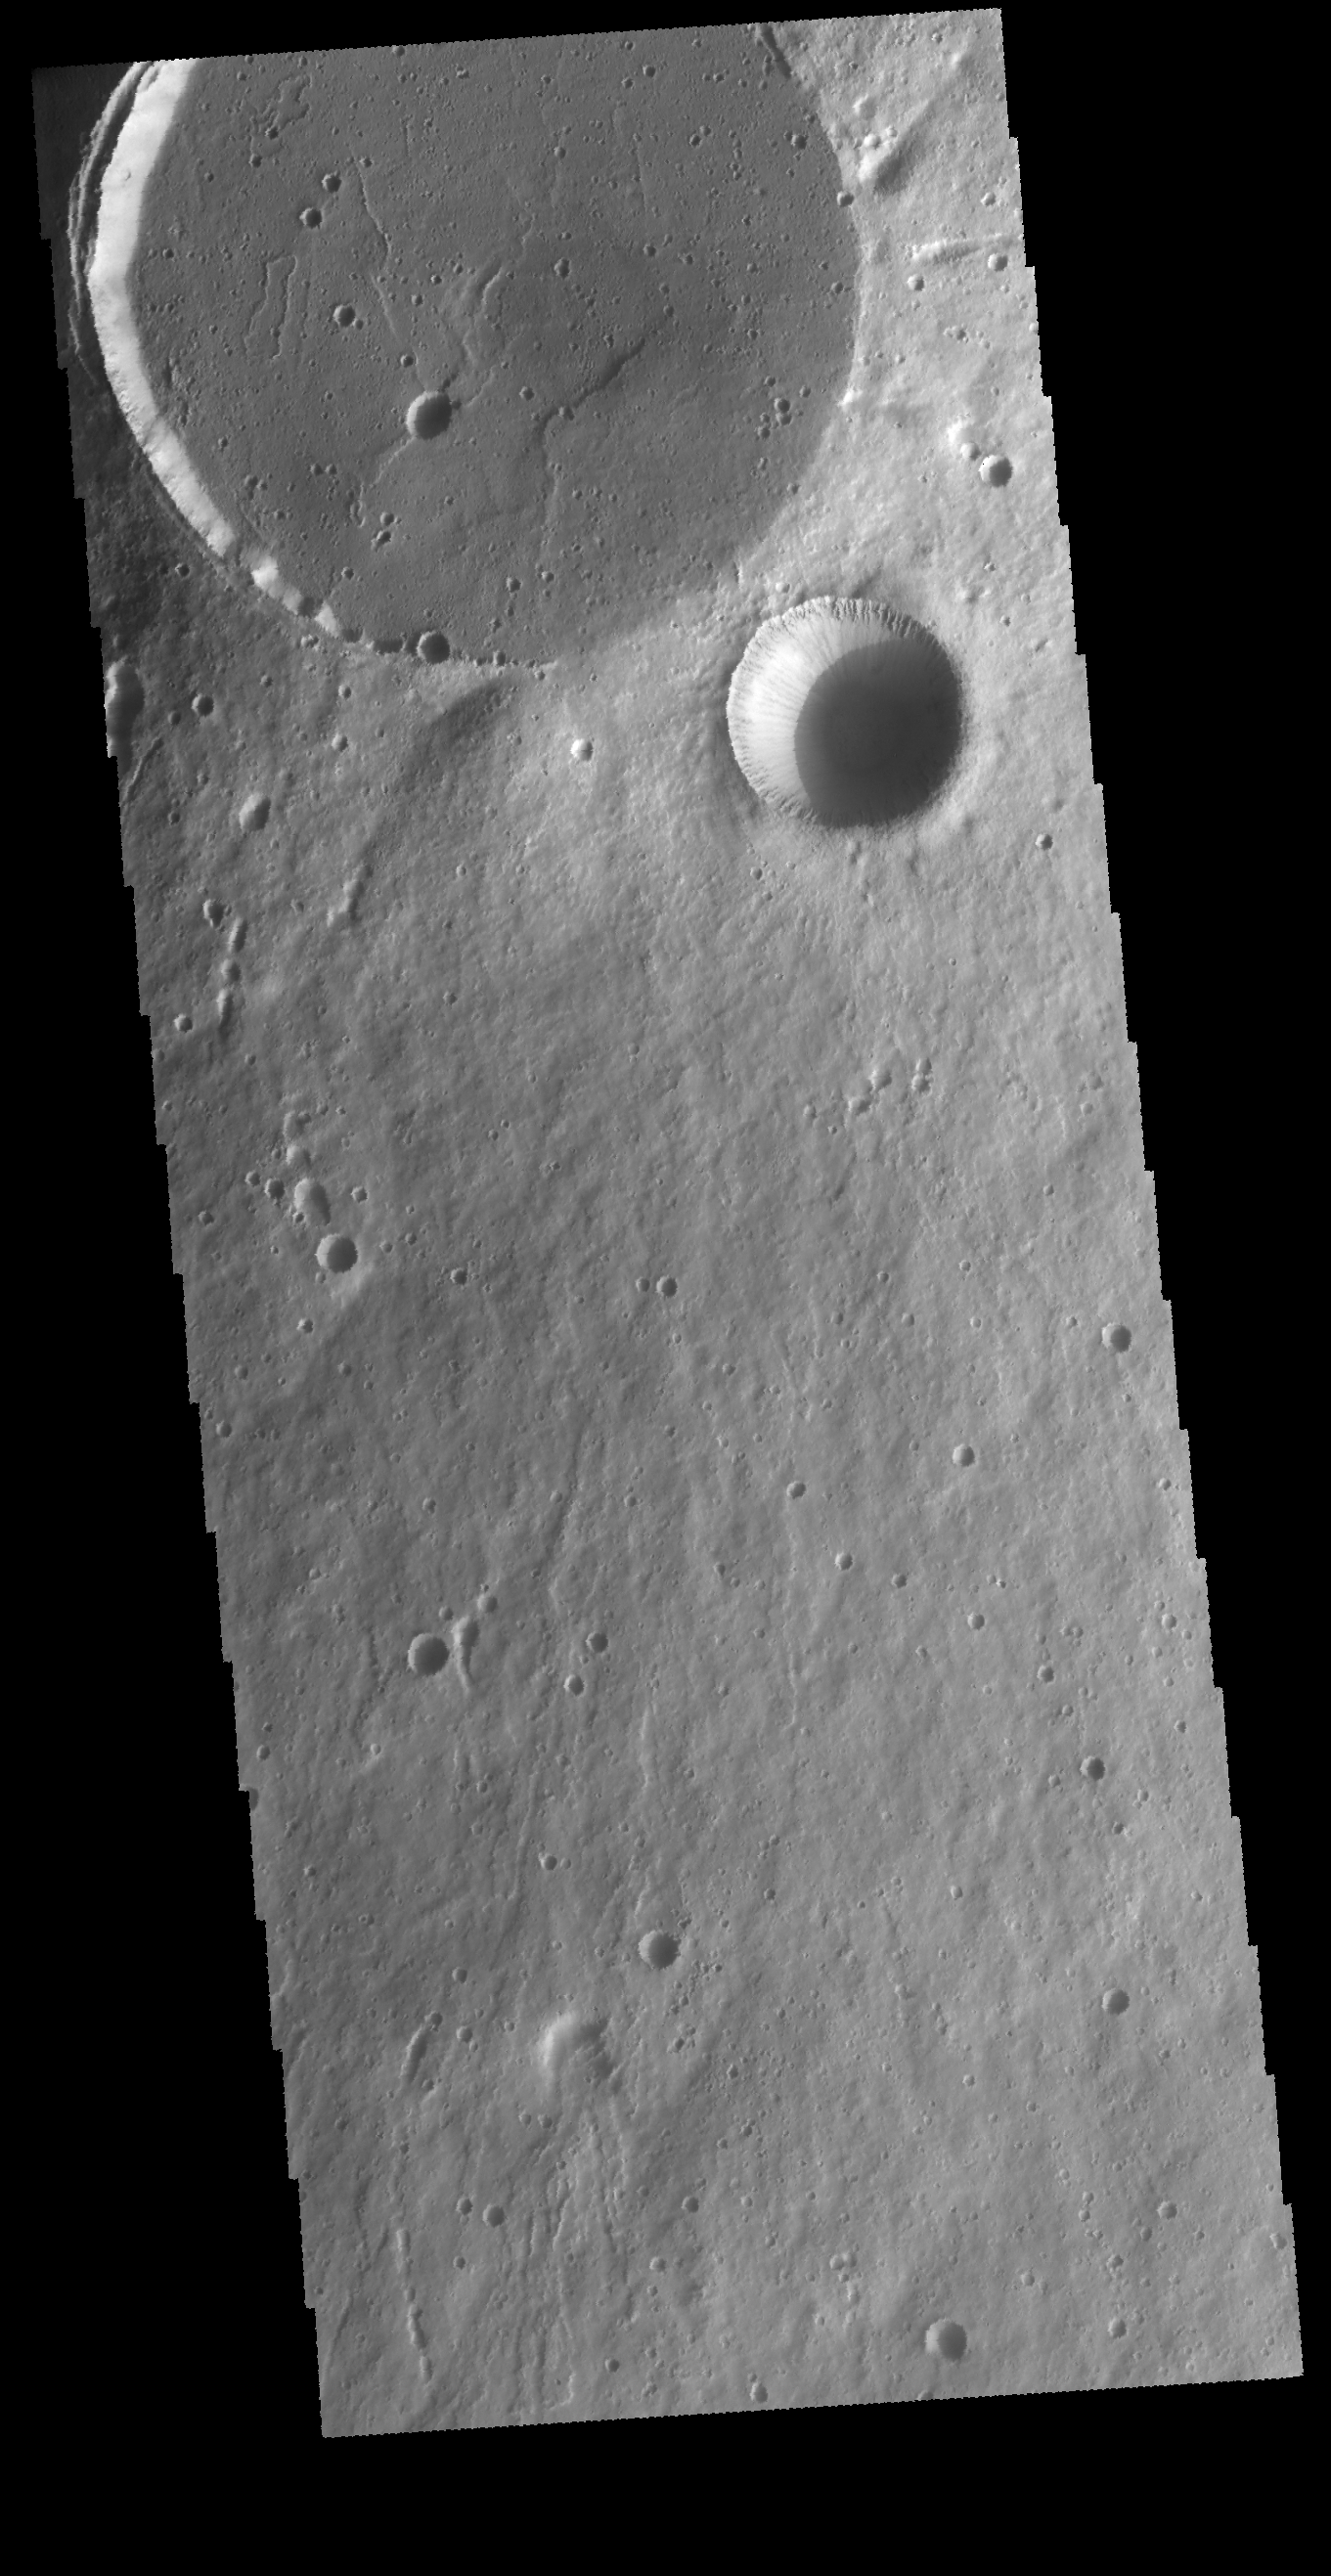

Crater and Caldera

This VIS image shows two circular features. The flat floored feature at the top of the image is the summit caldera of Elysium Mons and was formed by volcanic activity. The bowl-shaped feature next to the caldera is an impact crater.

Credit: NASA/JPL-Caltech/ASU